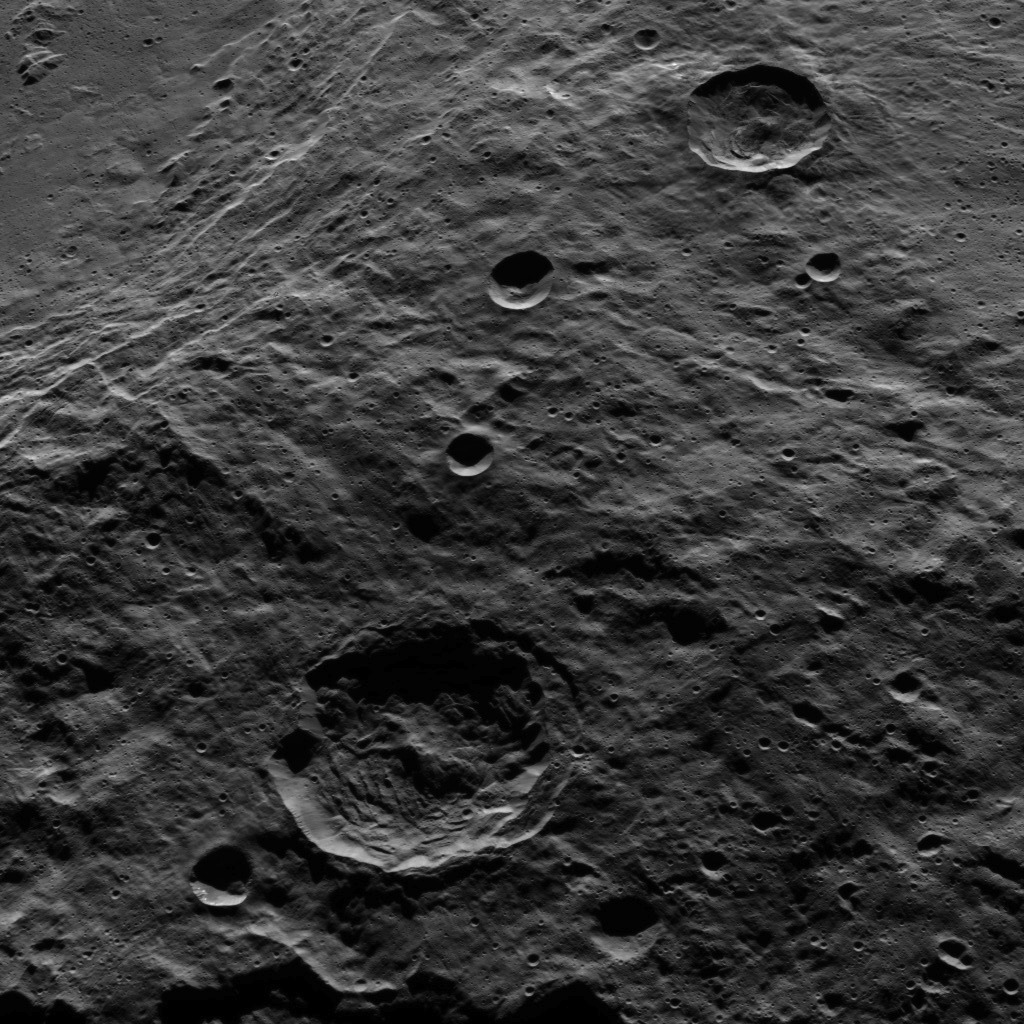

Dawn HAMO Image 65

The terraced rim of the large crater named Urvara can be seen at the upper left in this view from Ceres. Urvara is 106 miles (170 kilometers) wide.

This image shows terrain in the southern hemisphere of the dwarf planet. Dawn took this image on Oct. 14, 2015, from an altitude of 915 miles (1,470 kilometers). It has a resolution of 450 feet (140 meters) per pixel.

Dawn’s mission is managed by JPL for NASA’s Science Mission Directorate in Washington. Dawn is a project of the directorate’s Discovery Program, managed by NASA’s Marshall Space Flight Center in Huntsville, Alabama. UCLA is responsible for overall Dawn mission science. Orbital ATK, Inc., in Dulles, Virginia, designed and built the spacecraft. The German Aerospace Center, the Max Planck Institute for Solar System Research, the Italian Space Agency and the Italian National Astrophysical Institute are international partners on the mission team.

Credit: NASA/JPL-Caltech/UCLA/MPS/DLR/IDA